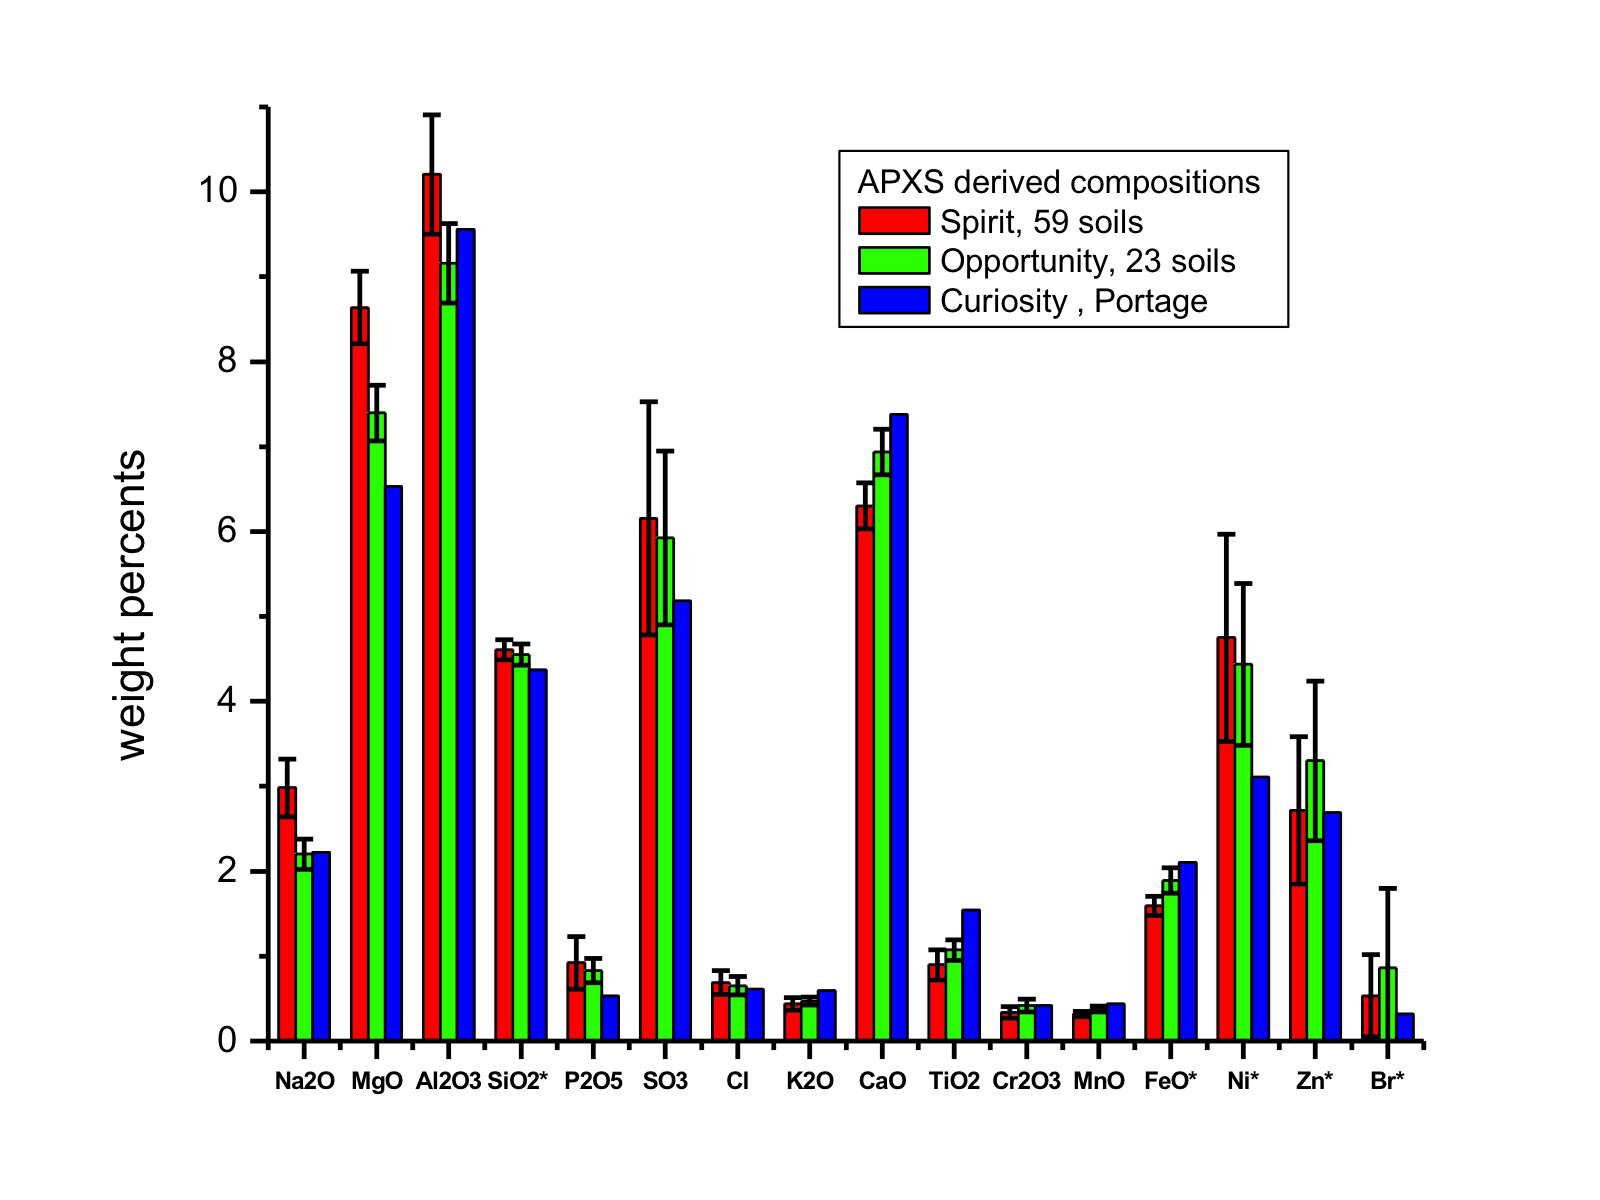

Inspecting Soils Across Mars

This graph compares the elemental composition of typical soils at three landing regions on Mars: Gusev Crater, where NASA’s Mars Exploration Rover Spirit traveled; Meridiani Planum, where Mars Exploration Rover Opportunity still roams; and now Gale Crater, where NASA’s newest Curiosity rover is currently investigating. The data from the Mars Exploration Rovers are from several batches of soil, while the Curiosity data are from soil taken inside a wheel scuff mark called “Portage” and examined with its Alpha Particle X-ray Spectrometer (APXS).

These early results indicate that the samples investigated by Curiosity are very similar to those at previous landing sites.

Error bars indicate the variations for the given number of soils measured for the Mars Exploration Rovers along the traverse. Note that concentrations of silicon dioxide and iron oxide were divided by 10, and nickel, zinc and bromine levels were multiplied by 100.

JPL manages the Mars Science Laboratory/Curiosity for NASA’s Science Mission Directorate in Washington. The rover was designed, developed and assembled at JPL, a division of the California Institute of Technology in Pasadena.

Credit: NASA/JPL-Caltech/University of Guelph